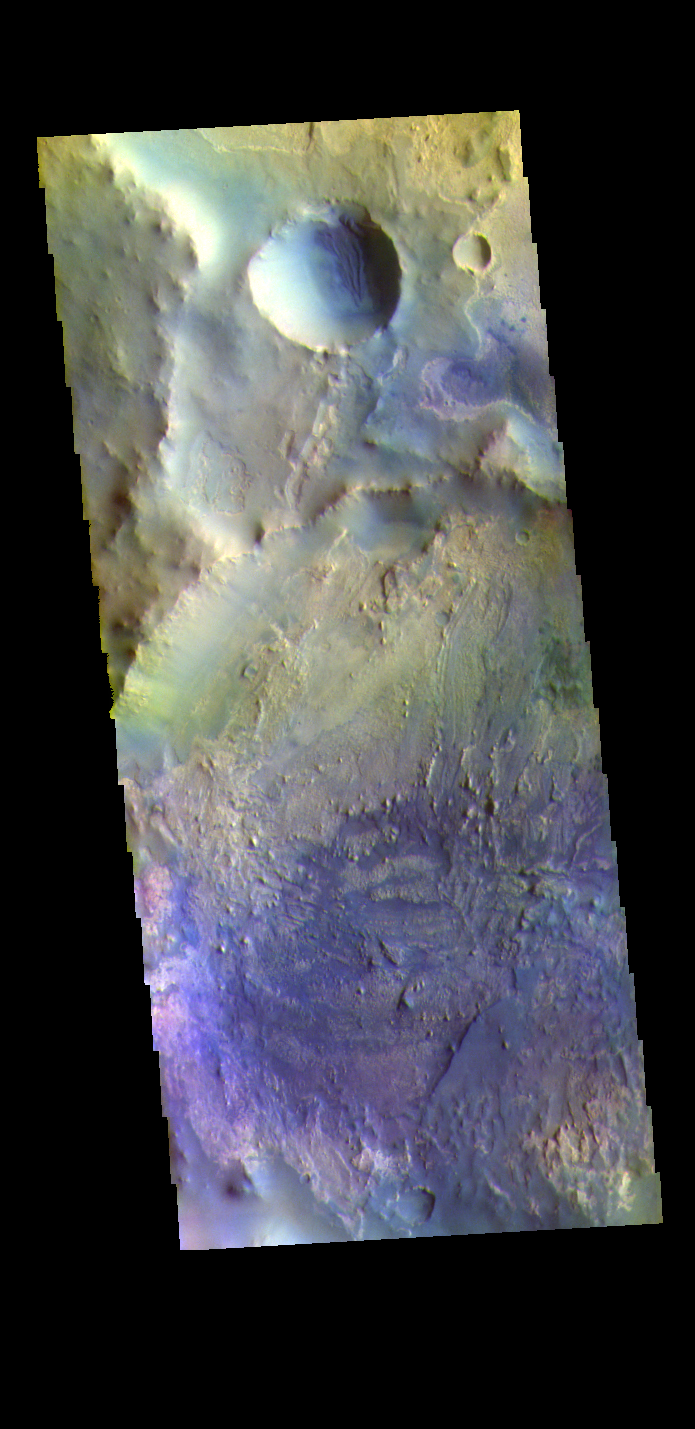

Arabia Terra Crater – False Color

Today’s false color image shows part of an unnamed crater in Arabia Terra.

The THEMIS VIS camera contains 5 filters. The data from different filters can be combined in multiple ways to create a false color image. These false color images may reveal subtle variations of the surface not easily identified in a single band image.

Credit: NASA/JPL-Caltech/ASU